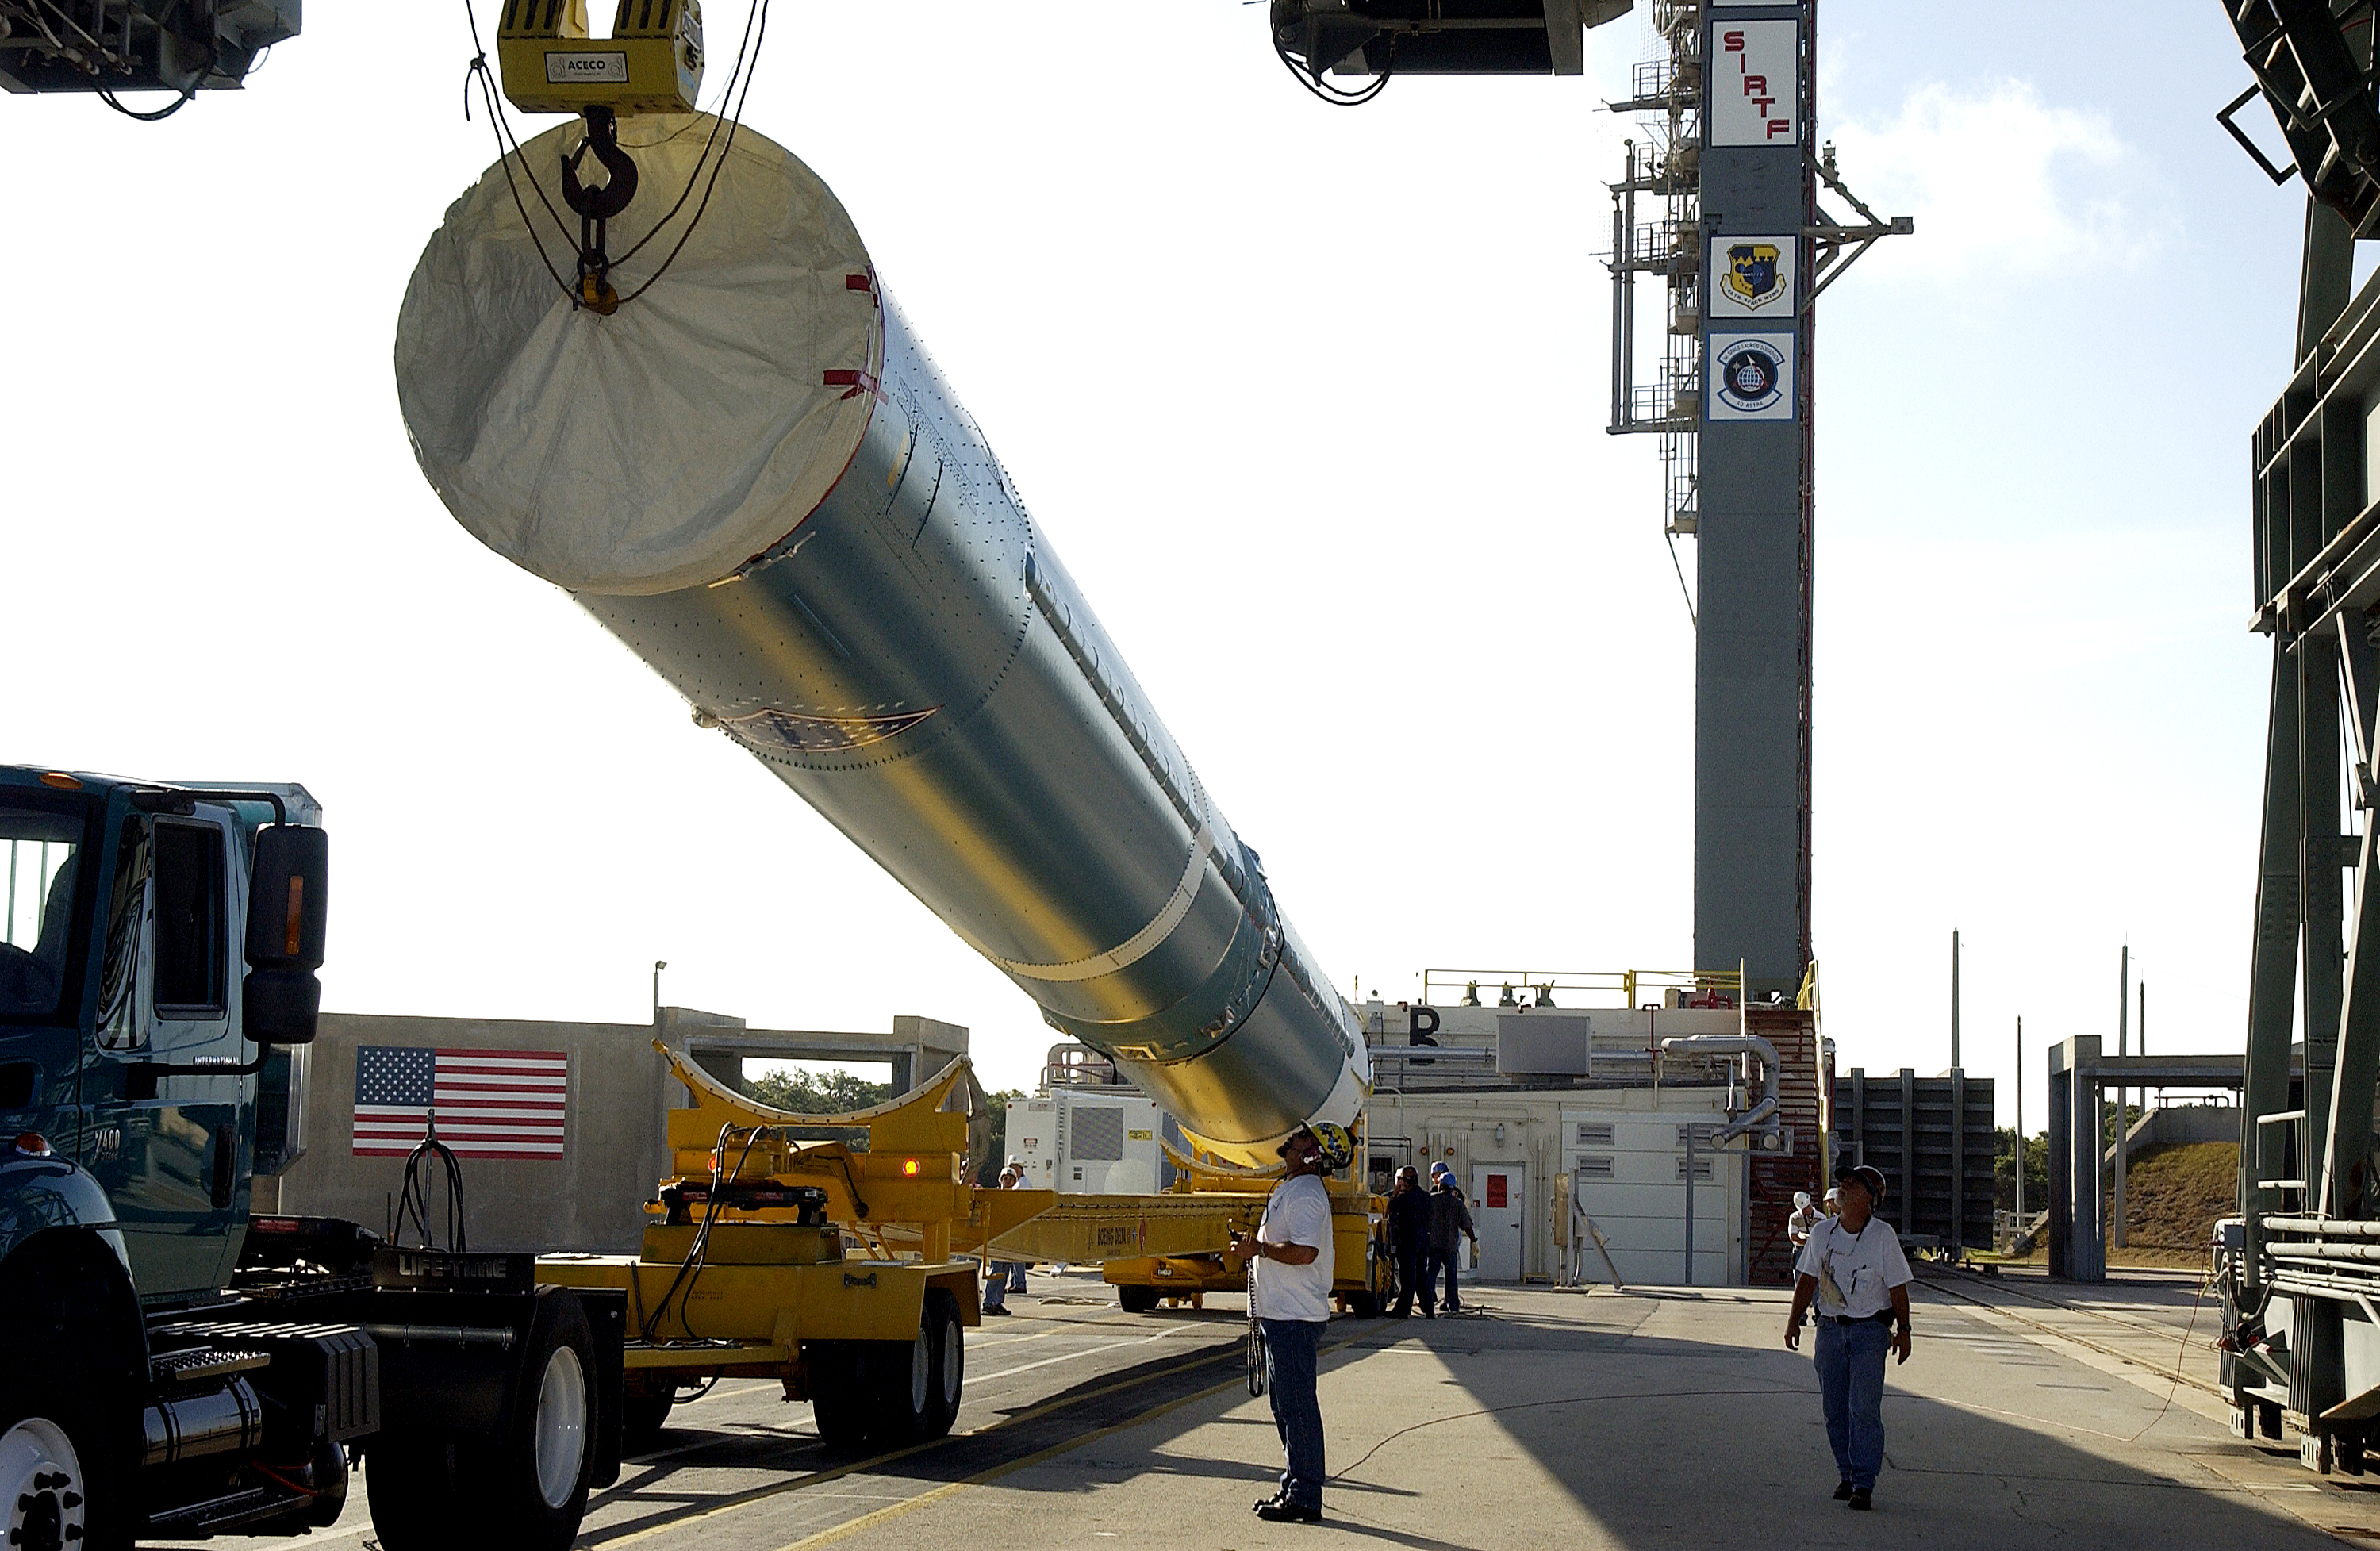

Spitzer's Rocket

On July 18, 2003, the first stage of Spitzer's Delta II rocket is raised off the transporter before lifting it up and moved into the mobile service tower.

Credit: NASA/KSC